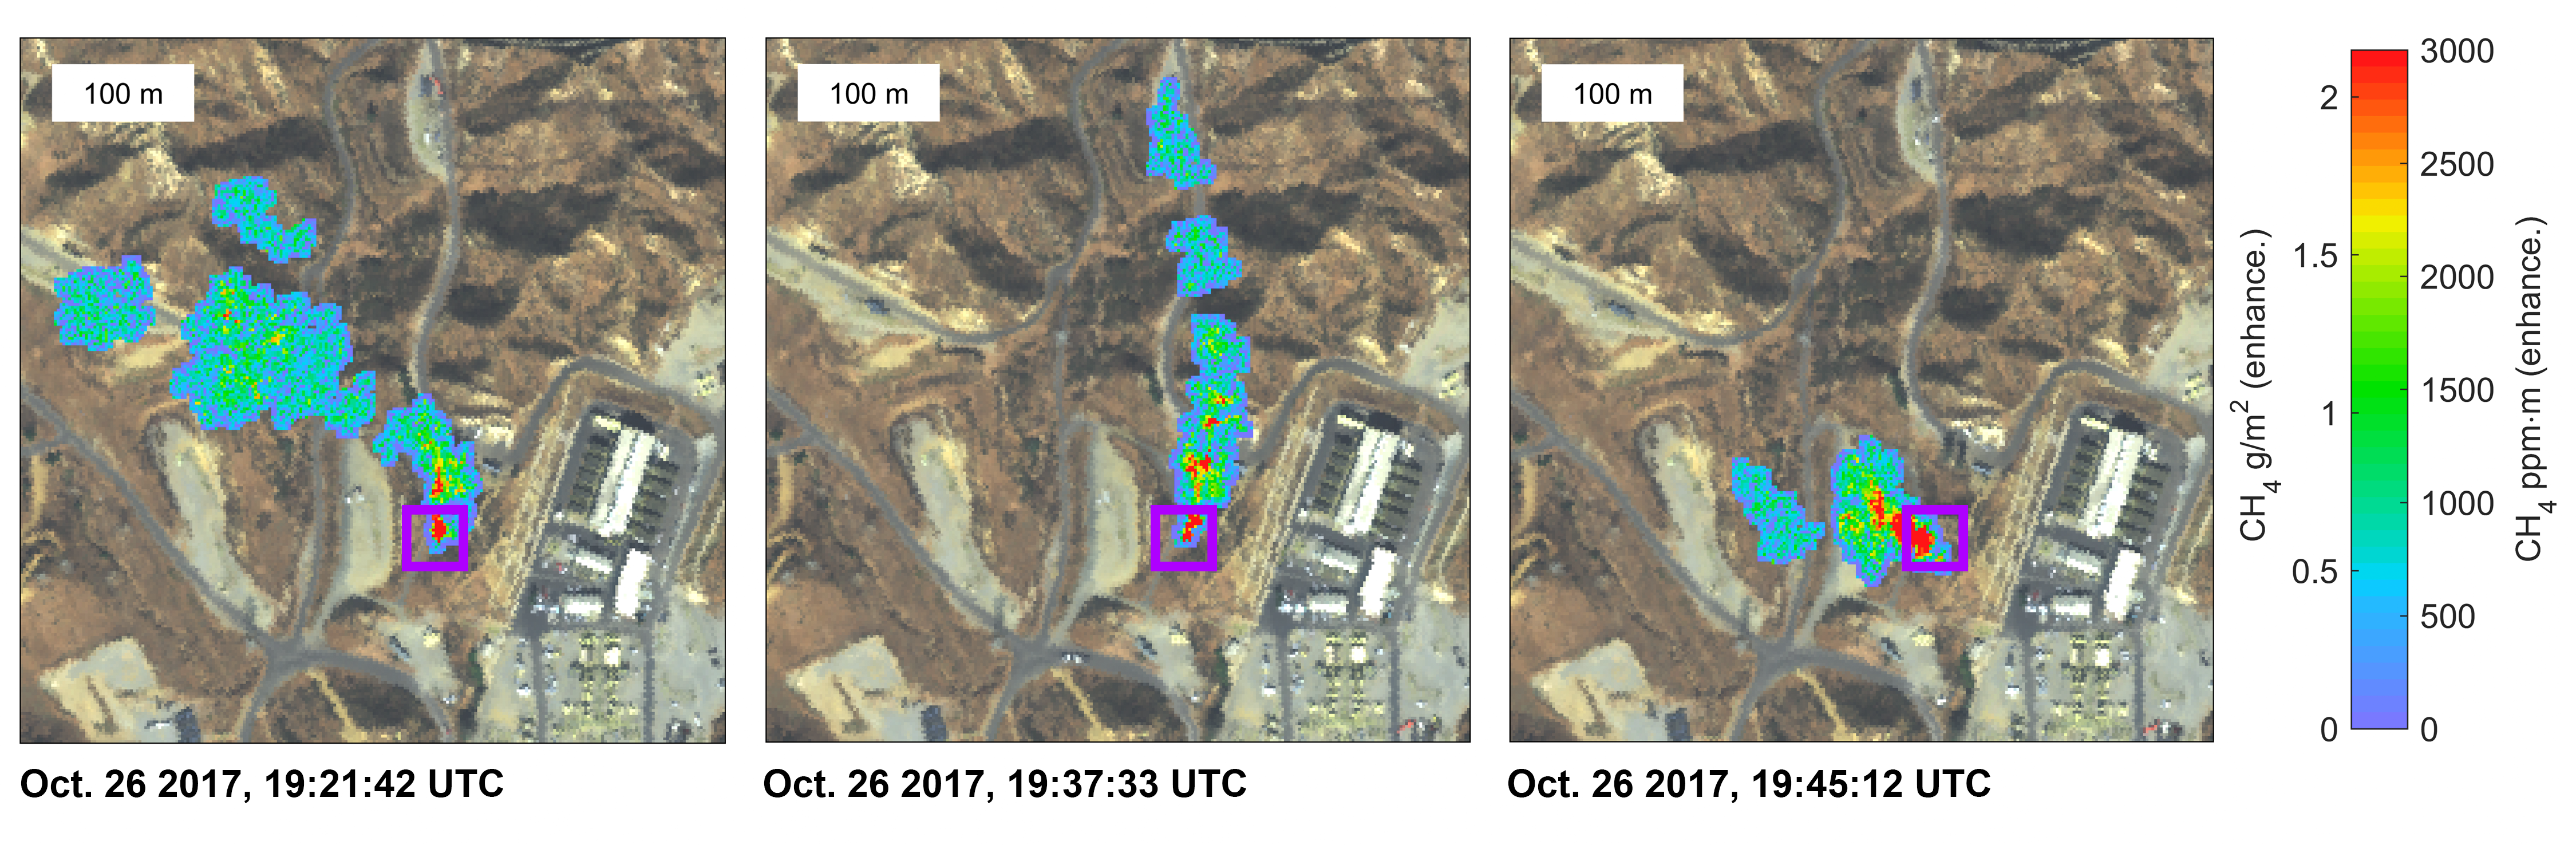

NASA Instrument Surveying California Methane Emission Sources

Figure 1

Atmospheric methane is a potent greenhouse gas and an important contributor to air quality. Future instruments on orbiting satellites can help improve our understanding of important methane emission sources. NASA is currently conducting a California Methane Survey to demonstrate such technologies on aircraft, using NASA’s next-generation Airborne Visible/Infrared Imaging Spectrometer (AVIRIS-NG) instrument. Funded jointly by the California Air Resources Board, California Energy Commission and NASA, the California Methane Survey is determining the locations and magnitudes of the largest methane emission sources in the state, including those associated with landfills, refineries, dairies, wastewater treatment plants, oil and gas fields and natural gas infrastructure.

These three images show a time-series of methane plumes detected by AVIRIS-NG during multiple overflights of the Honor Rancho gas storage facility on Oct. 26, 2017. The color scale indicates concentrations of methane in the gas plume relative to background air, overlaid on AVIRIS-NG true-color land surface images. The aircraft was flying at an altitude of about 10,000 feet (3,000 meters) above ground level and the AVIRIS-NG image pixels are about 10 feet (3 meters) across. The plume shape varies with changing wind speed and direction. Figure 1 shows a higher-resolution close-up (source: Google Earth) view indicating that the methane plume originates from the facility’s shutdown stack — suggesting that venting is underway.

Credit: NASA/JPL-Caltech